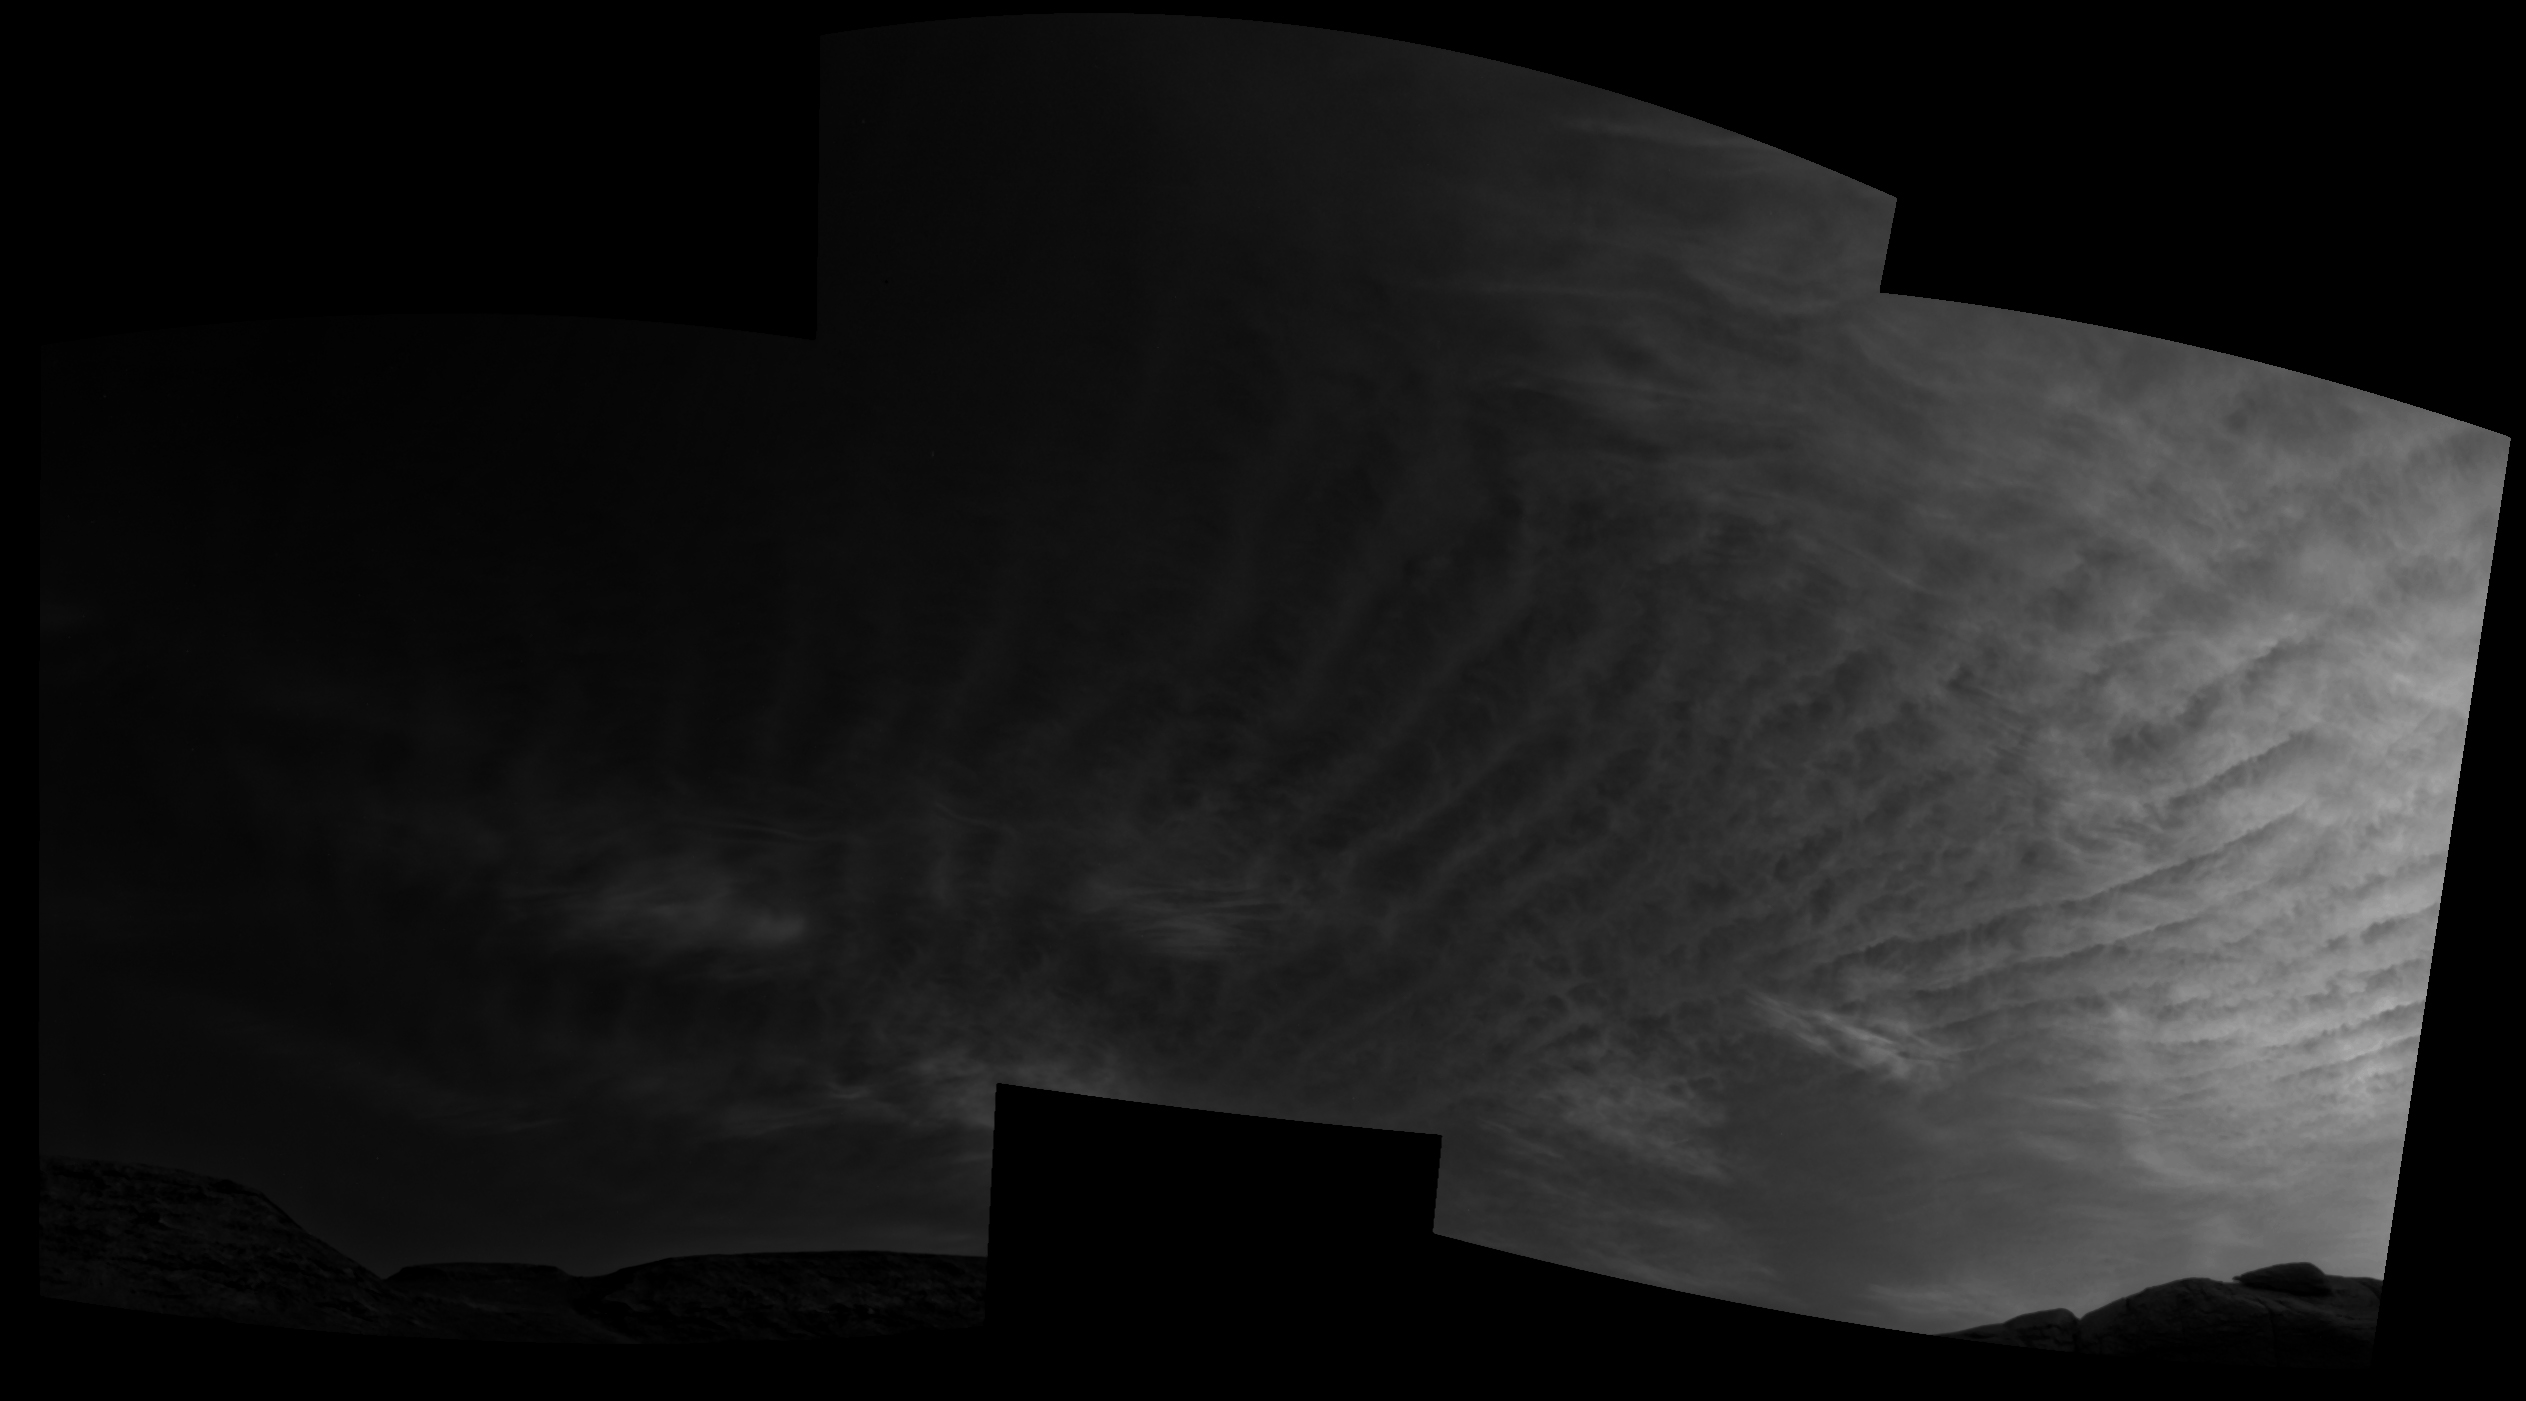

Curiosity Navigation Cameras Spot Twilight Clouds on Sol 3075

Using the navigation cameras on its mast, NASA’s Curiosity Mars rover took these images of clouds just after sunset on March 31, 2021, the 3,075th so, or Martian day, of the mission. These noctilucent, or twilight clouds, are made of water ice; ice crystals reflect the setting sun, allowing the detail in each cloud to be seen more easily.

Credit: NASA/JPL-Caltech